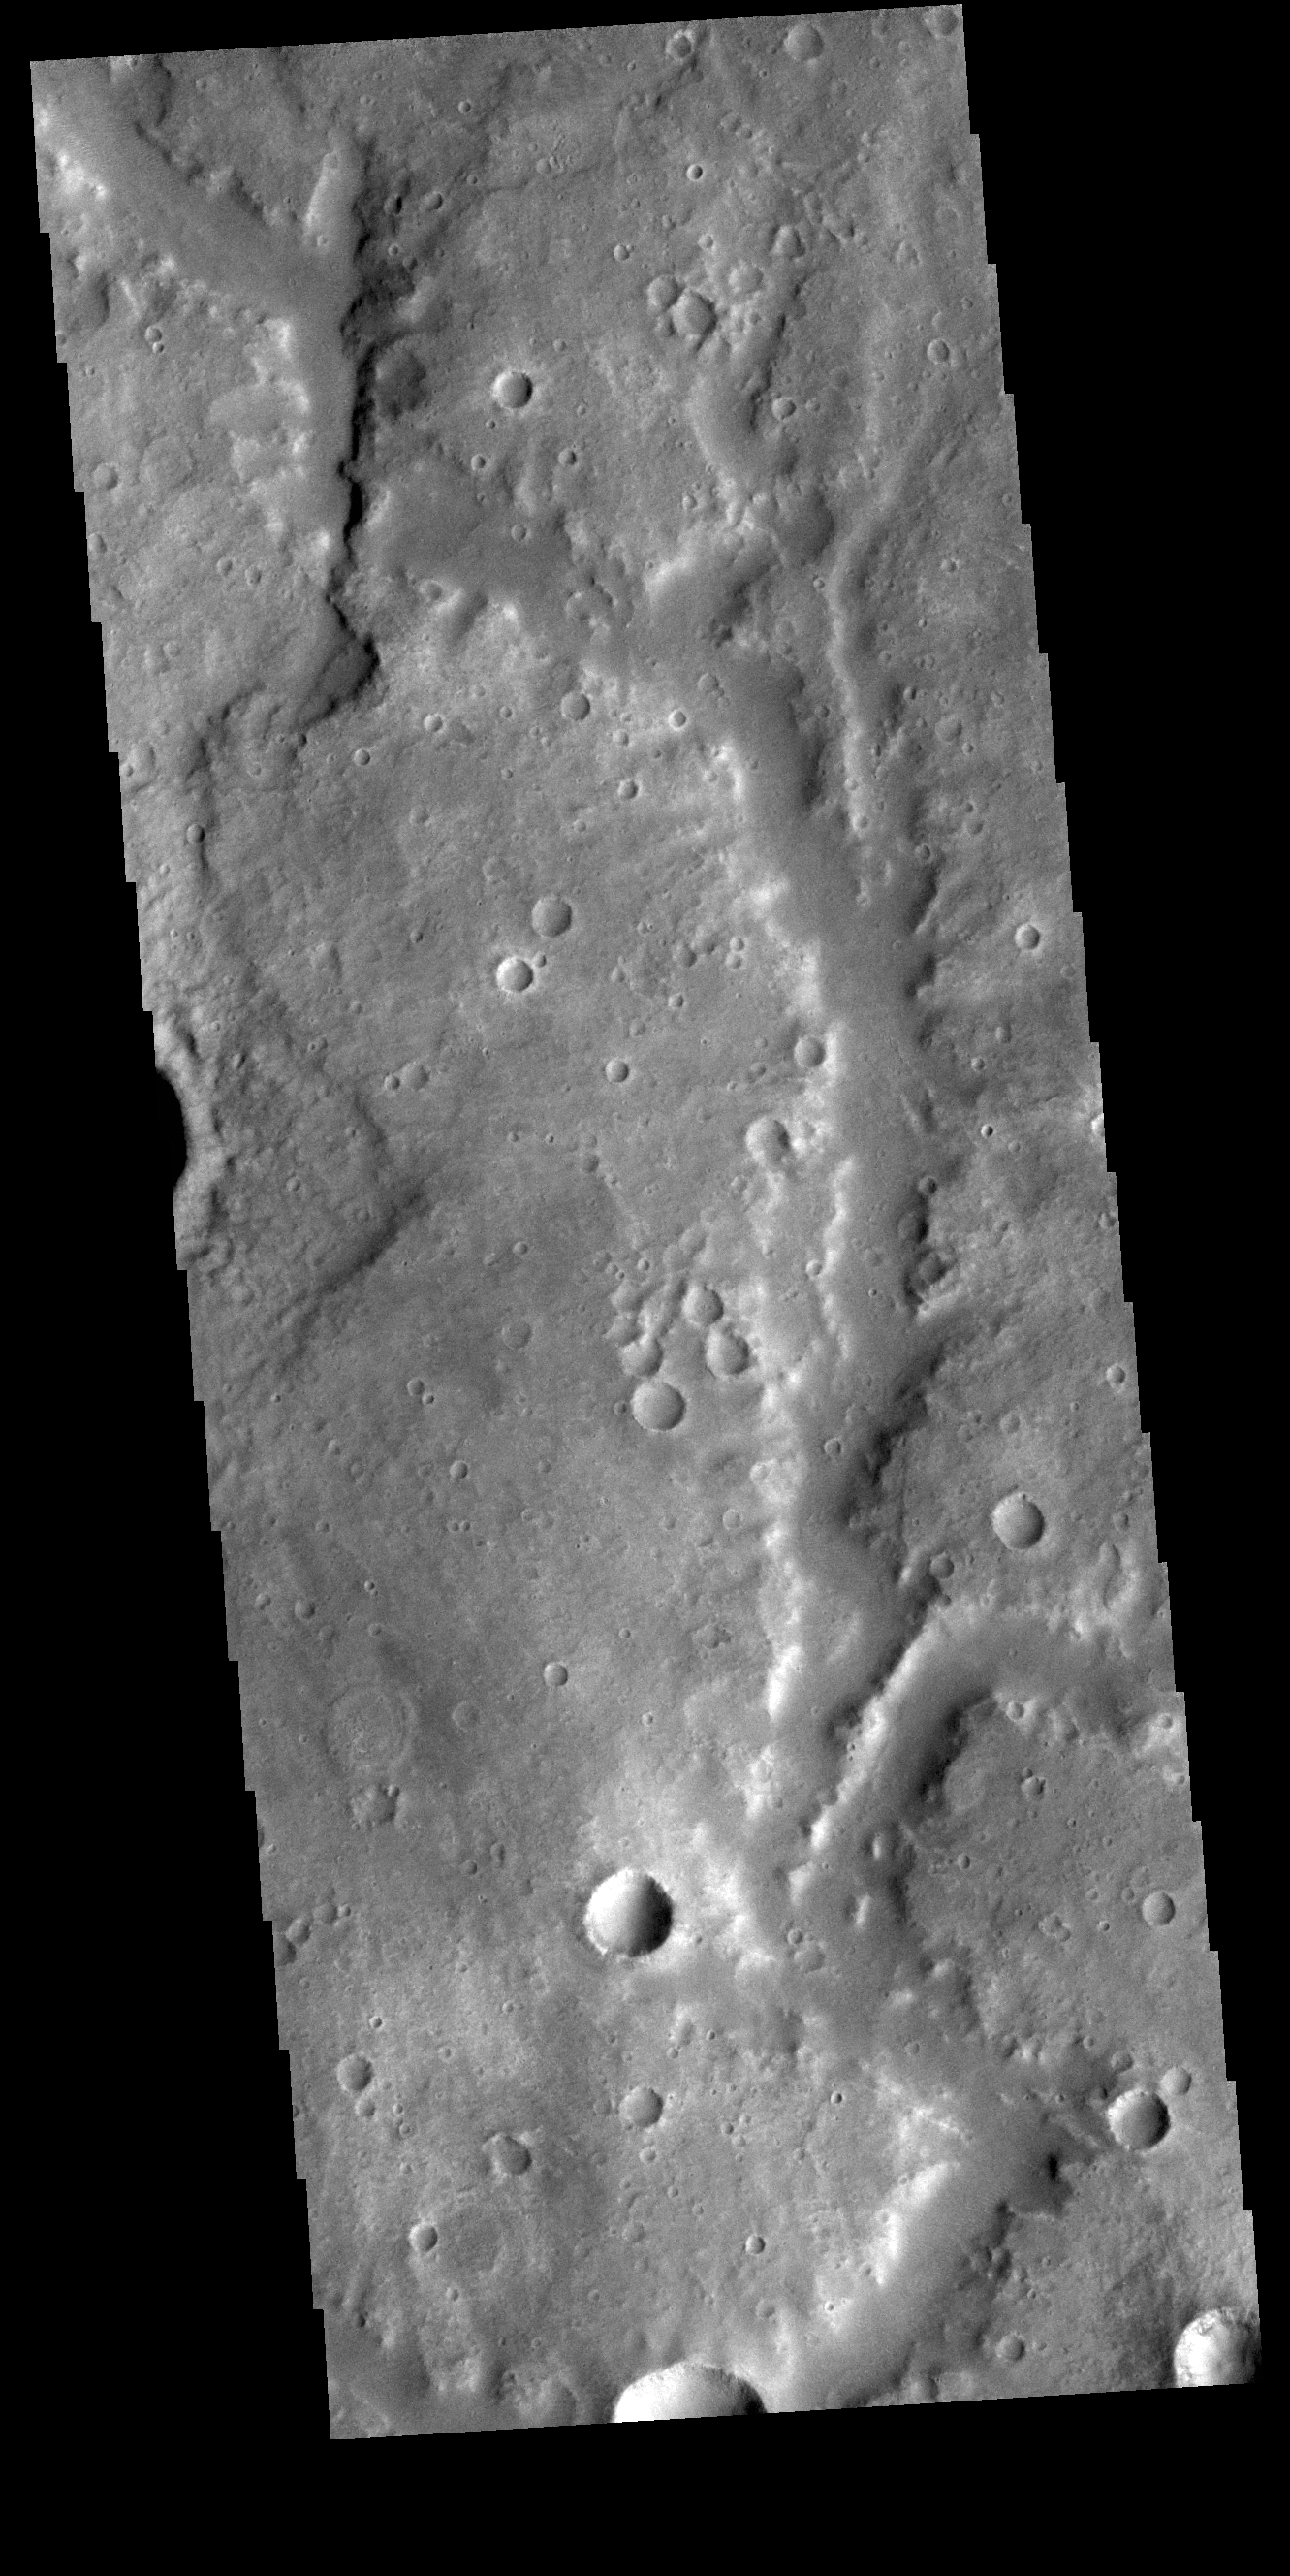

Vichada Valles

This VIS image shows a section of Vichada Valles. Vichada Valles is located in Tyrrhena Terra and is over 430km long (267miles).

Credit: NASA/JPL-Caltech/ASU